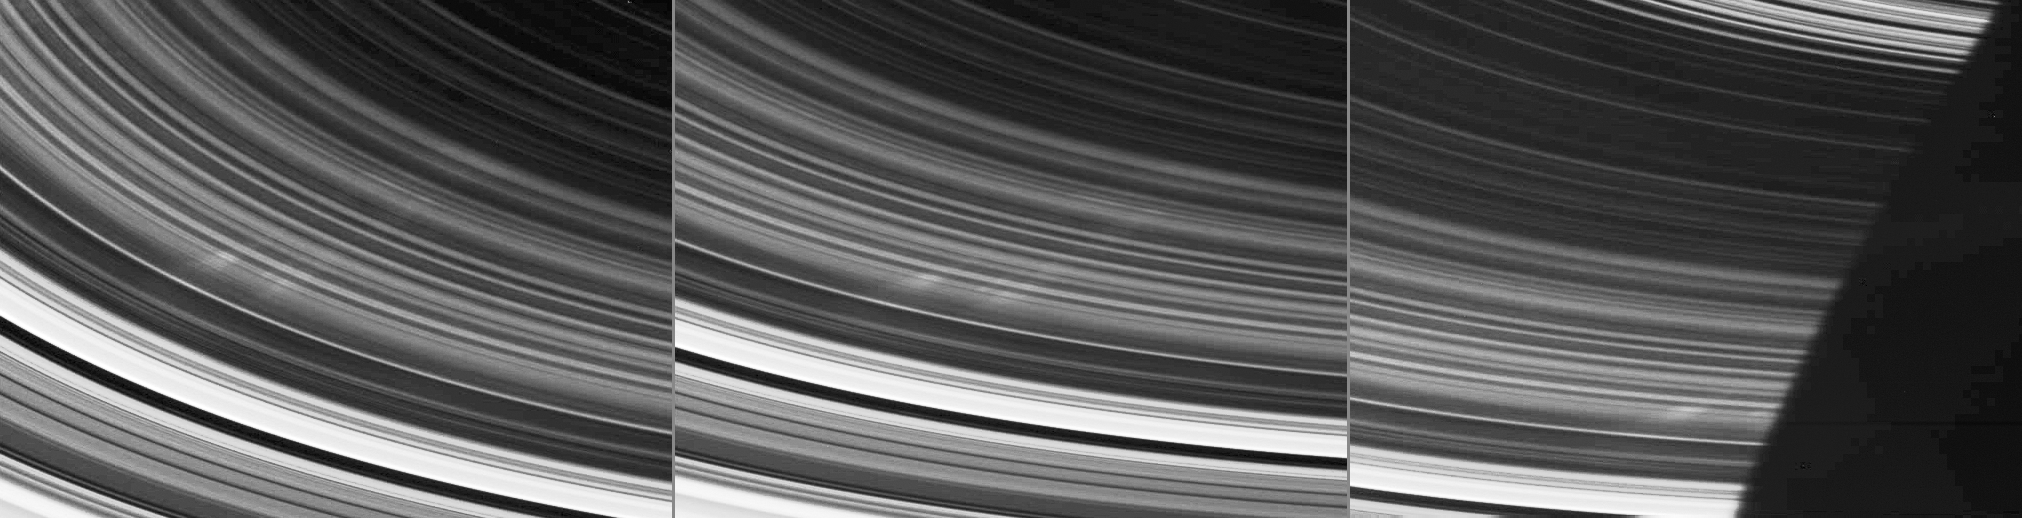

Finally . . . Spokes!

After much anticipation, Cassini has finally spotted the elusive spokes in Saturn’s rings.

Spokes are the ghostly radial markings discovered in the rings by NASA’s Voyager spacecraft 25 years ago. Since that time, spokes had been seen in images taken by NASA’s Hubble Space Telescope but had not, until now, been seen by Cassini.

These three images, taken over a span of 27 minutes, show a few faint, narrow spokes in the outer B ring. The spokes are about 3,500 kilometers (2,200 miles) long and about 100 kilometers-wide (60 miles). The motion of the spokes here is from left to right. They are seen just prior to disappearing into the planet’s shadow on the rings.

At the bottom left corner of the left and center images, the bright inner edge of the A ring is visible. Continuing radially inward (or toward Saturn) are several bands that lie within the Cassini Division, bounded by the bright outer edge of the B ring. The rounded shadow of Saturn cuts across the rings in the image at right.

Cassini’s first sighting of spokes occurs on the unilluminated side of the rings, in the same region in which they were seen during the Voyager flybys. Although the most familiar Voyager images of spokes showed them on the sunlit side of the rings, spokes also were seen on the unilluminated side.

In Voyager images, when spokes were seen at low phase angles, they appeared dark; when seen at high phase angles, they appeared bright. The spokes seen here are viewed by Cassini at a very high phase angle, which is about 145 degrees at the center of each image.

Imaging team members will be studying the new spoke images and will maintain their vigil for additional spoke sightings.

These images were taken using the clear filters on Cassini’s wide-angle camera on Sept. 5, 2005, at a mean distance of 318,000 kilometers (198,000 miles) from Saturn. The radial scale on the rings (the image scale at the center of each image) is about 17 kilometers (11 miles) per pixel.

The Cassini-Huygens mission is a cooperative project of NASA, the European Space Agency and the Italian Space Agency. The Jet Propulsion Laboratory, a division of the California Institute of Technology in Pasadena, manages the mission for NASA’s Science Mission Directorate, Washington, D.C. The Cassini orbiter and its two onboard cameras were designed, developed and assembled at JPL. The imaging team is based at the Space Science Institute, Boulder, Colo.

Credit: NASA/JPL/Space Science Institute